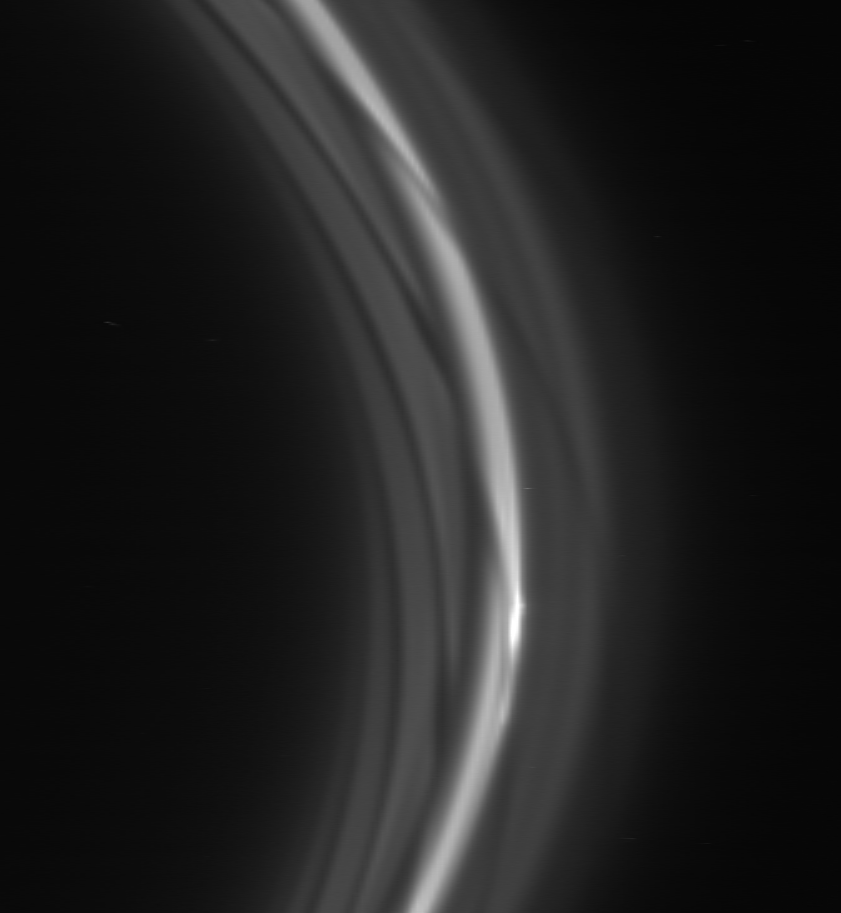

The “Gore-y” Details

The striated appearance of the F ring is immediately apparent in the region of the ring that trails behind the moon Prometheus. The F ring is characterized here by dark gores that stretch inward toward the planet and forward in the direction of motion.

This image has been expanded in the horizontal direction by a factor of five in order to make radial variations more prominent. The curvature of the rings is also exaggerated by the horizontal stretch.

The exterior flanking ringlets (to the right of the bright ring core) are not disturbed by Prometheus to the great degree seen in the inner ringlets.

This view looks toward the unlit side of the rings from about 31 degrees above the ringplane.

The image was taken in visible light with the Cassini spacecraft narrow-angle camera on Nov. 25, 2006 at a distance of approximately 1.7 million kilometers (1.1 million miles) from Saturn and at a Sun-Saturn-spacecraft, or phase, angle of 162 degrees. Scale in the original image is 10 kilometers (6 miles) per pixel.

The Cassini-Huygens mission is a cooperative project of NASA, the European Space Agency and the Italian Space Agency. The Jet Propulsion Laboratory, a division of the California Institute of Technology in Pasadena, manages the mission for NASA’s Science Mission Directorate, Washington, D.C. The Cassini orbiter and its two onboard cameras were designed, developed and assembled at JPL. The imaging operations center is based at the Space Science Institute in Boulder, Colo.

Credit: NASA/JPL/Space Science Institute